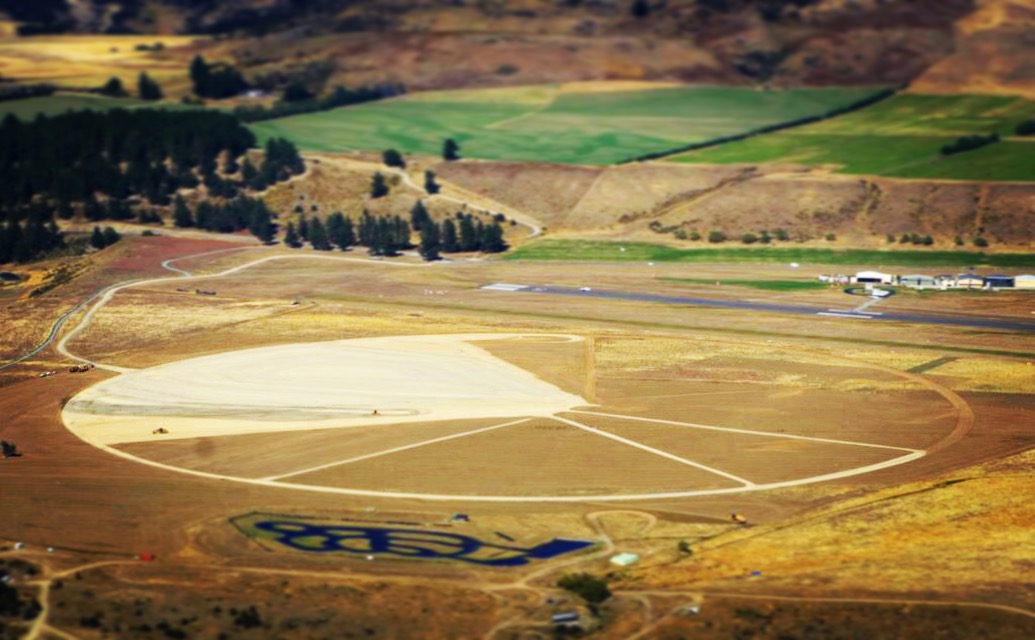

Alien crop circle? No, that’s just NASA’s newest balloon launch pad

Aviators, skydivers and other altitude-seeking enthusiasts flying out of Wanaka Airport, New Zealand, are double taking at a new topographical feature reminiscent of an alien crop circle. Rest assured, the nearly 2,000-foot (600-meter) diameter circle with a pie-shaped wedge on one side and spokes on the other is no extraterrestrial footprint and it’s definitely no hoax. It’s NASA’s newest launch pad for launching the agency’s most advanced high-altitude, heavy-lift scientific balloon: the super pressure balloon. The four spokes emanating from the center and toward the west, each nearly 1,000 feet (300 meters) long, align with magnetic compass directions at 240, 260, 290 and 320 degrees. On launch day, balloon flight experts from NASA’s Columbia Scientific Balloon Facility will assess meteorological data and determine if the conditions are suitable to support a launch opportunity. The new pad is the first major project in developing a long-term super pressure balloon launch site in Wanaka. Earlier in 2017, NASA signed a 10-year lease with the Queenstown Airport Corporation to conduct balloon operations from a newly acquired piece of land adjacent to the Wanaka Airport.

Credit: NASA/Dave Webb